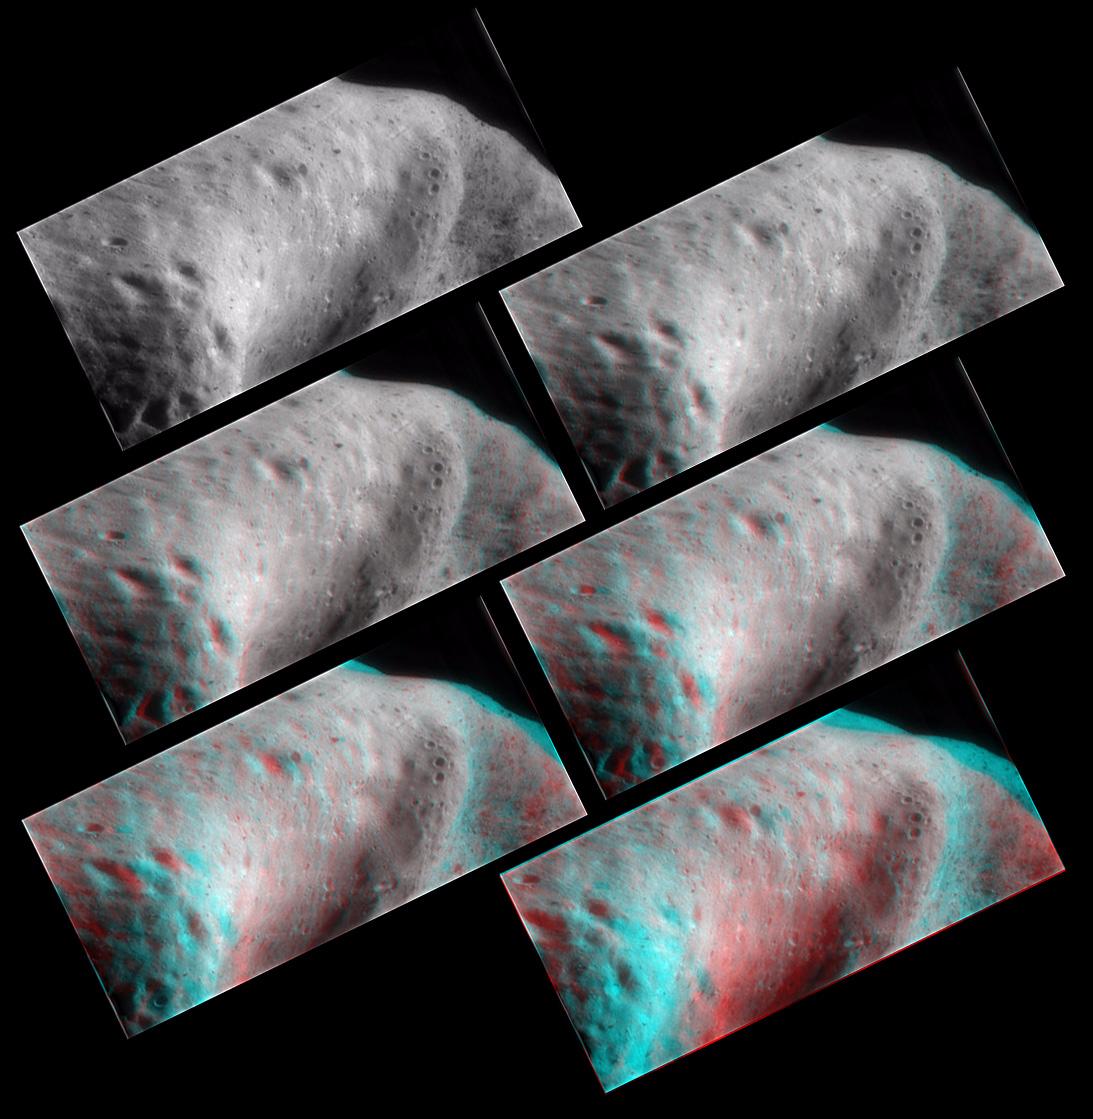

The Saddle in 3-D

Several frames from a rotation movie NEAR Shoemaker took on September 19, 2000, from an orbit 100 kilometers (62 miles) above Eros, were combined to create these 3-D views of the saddle region. 3-D images made using the red and blue color technique are called anaglyphs and must be viewed through red-blue 3-D glasses.

Because of the combined rotation of Eros and spacecraft motion, the images were rotated to create the 3-D views. The images all show the same area but use two movie frames separated by increasing amounts to give greater 3-D depth (from not enough to too much). The first image in the upper left has no depth; the image at upper right is made from adjacent movie frames, while the remaining images are separated by 2, 5, 10 and 15 movie frames.

Separate stereo images (full size): Left, Right.

Built and managed by The Johns Hopkins University Applied Physics Laboratory, Laurel, Maryland, NEAR was the first spacecraft launched in NASA’s Discovery Program of low-cost, small-scale planetary missions. See the NEAR web page at http://near.jhuapl.edu/ for more details.

Credit: NASA/JPL/JHUAPL